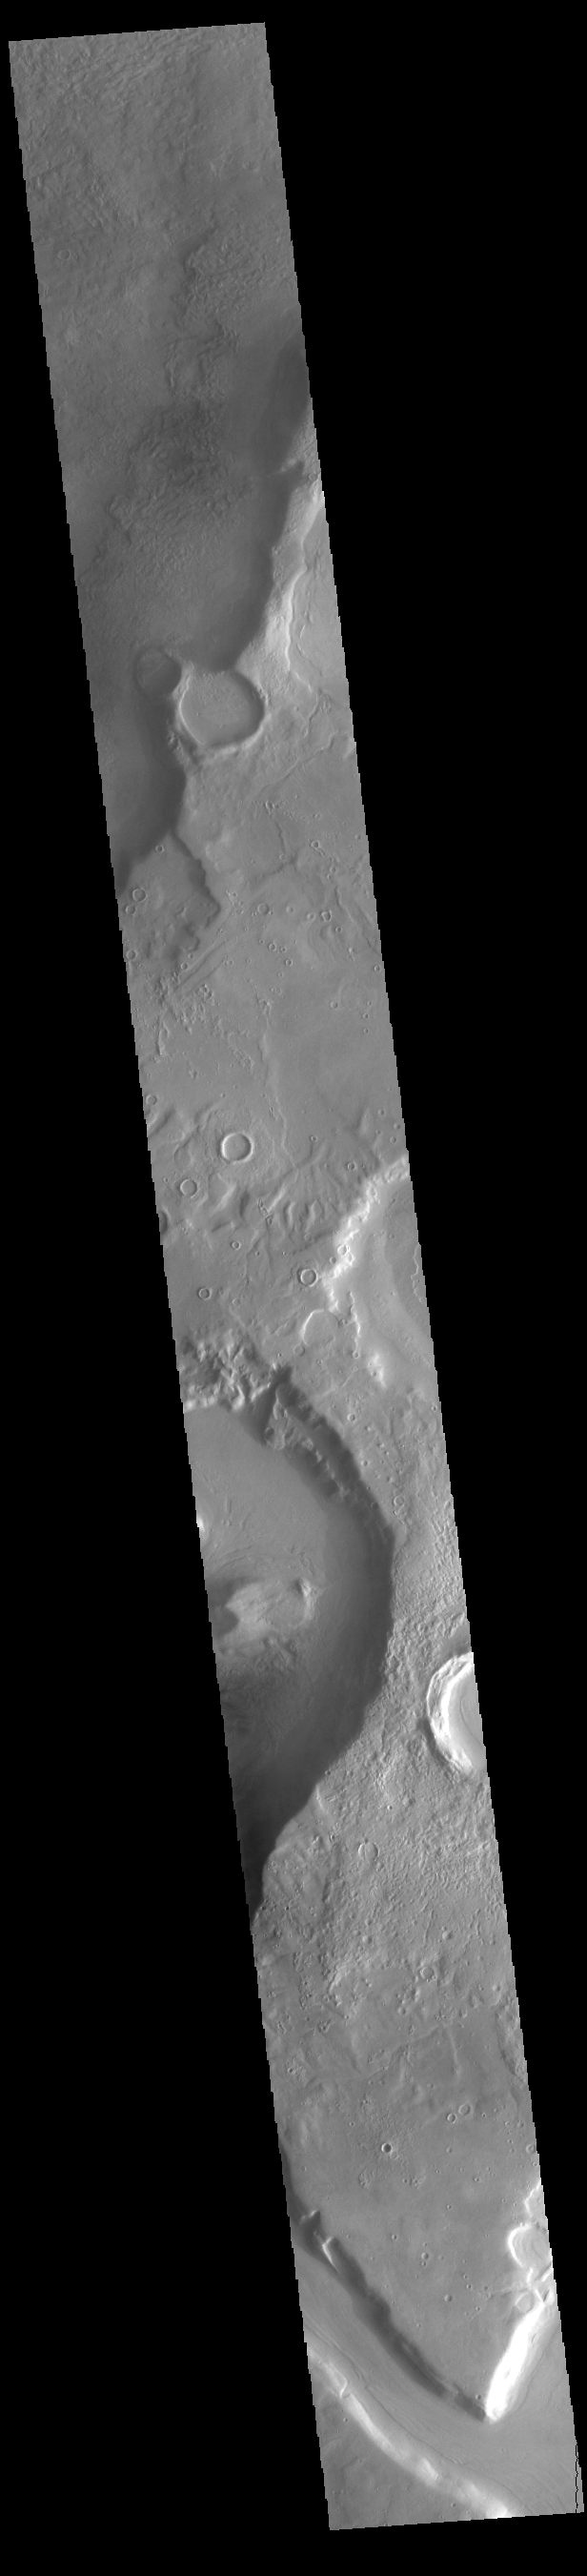

Mamers Valles

Today’s VIS image shows a section of Mamers Valles. The channel enters a crater in the center of the image and exits at the top of the image. The channel is nearly 1000 km long (600 miles). Mamers Valles originates near Cerulli Crater in northern Arabia Terra, and after a short section near the crater where flow is to the south, flows northward to empty in Deuteronilus Mensae. The steep walls of Mamers Valles can reach heights of 1200 m (4000 feet).

Credit: NASA/JPL-Caltech/ASU